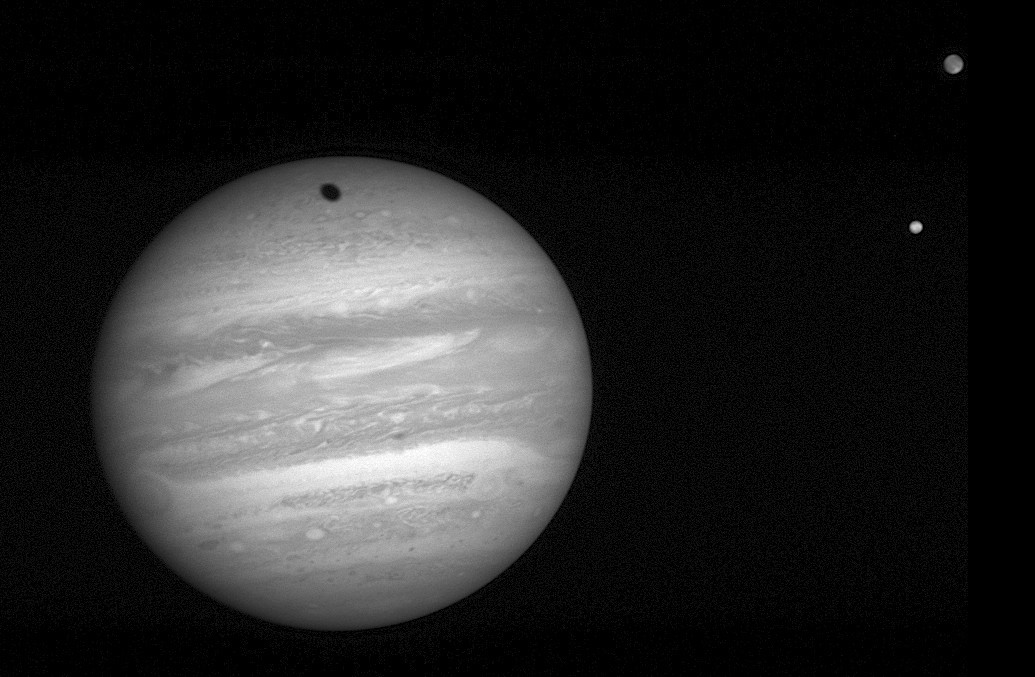

Storms and Moons

The New Horizons Long Range Reconnaissance Imager (LORRI) took this 2-millisecond exposure of Jupiter at 04:41:04 UTC on January 24, 2007. The spacecraft was 57 million kilometers (35.3 million miles) from Jupiter, closing in on the giant planet at 41,500 miles (66,790 kilometers) per hour. At right are the moons Io (bottom) and Ganymede; Ganymede’s shadow creeps toward the top of Jupiter’s northern hemisphere.

Two of Jupiter’s largest storms are visible; the Great Red Spot on the western (left) limb of the planet, trailing the Little Red Spot on the eastern limb, at slightly lower latitude. The Great Red Spot is a 300-year old storm more than twice the size of Earth. The Little Red Spot, which formed over the past decade from the merging of three smaller storms, is about half the size of its older and “greater” counterpart.

Credit: NASA/Johns Hopkins University Applied Physics Laboratory/Southwest Research Institute